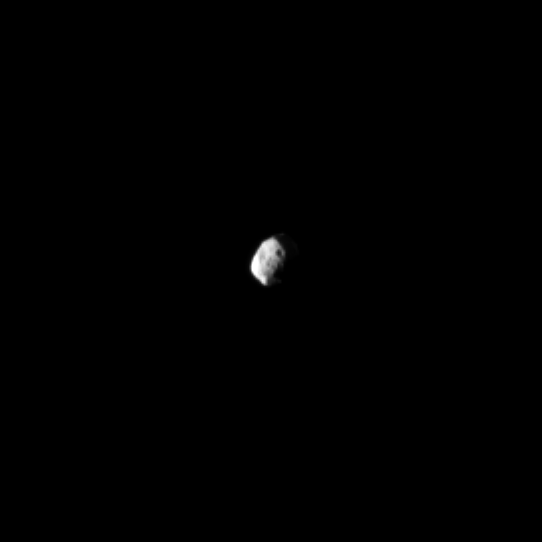

Lumpy Janus

The Cassini spacecraft catches a glimpse of Janus, an irregularly shaped moon. Lacking sufficient gravity to pull itself into a round shape, Janus has had its lumpy primordial shape only slightly modified by impacts since its formation.

See PIA10447 and PIA12714 for higher resolution views of Janus (111 miles, or 179 kilometers across). See PIA08170 and PIA08348 to learn about how Janus periodically swaps orbits with Epimetheus.

This view looks toward the trailing hemisphere of Janus. North on Janus is up and rotated 44 degrees to the left. The image was taken in visible light with the Cassini spacecraft narrow-angle camera on April 28, 2013.

The view was obtained at a distance of approximately 780,000 miles (1.3 million kilometers) from Janus and at a Sun-Janus-spacecraft, or phase, angle of 77 degrees. Image scale is 5 miles (7 kilometers) per pixel.

The Cassini-Huygens mission is a cooperative project of NASA, the European Space Agency and the Italian Space Agency. The Jet Propulsion Laboratory, a division of the California Institute of Technology in Pasadena, manages the mission for NASA’s Science Mission Directorate, Washington, D.C. The Cassini orbiter and its two onboard cameras were designed, developed and assembled at JPL. The imaging operations center is based at the Space Science Institute in Boulder, Colo.

Credit: NASA/JPL-Caltech/Space Science Institute